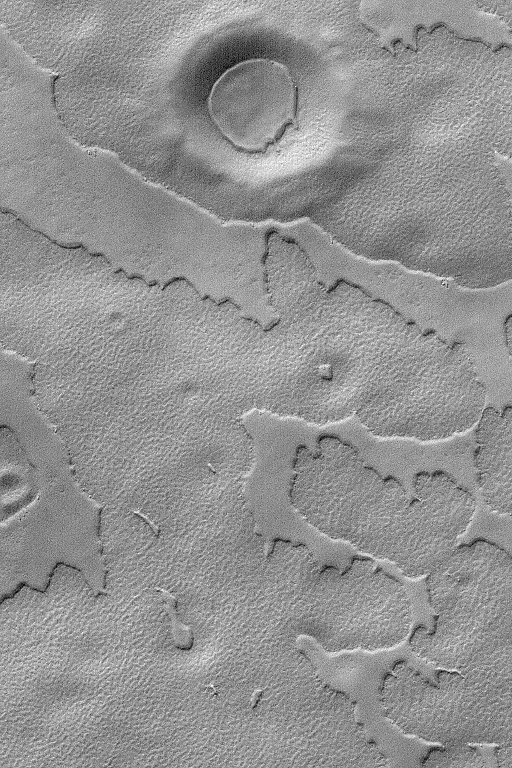

South Polar Mesas

MGS MOC Release No. MOC2-573, 13 December 2003

This Mars Global Surveyor (MGS) Mars Orbiter Camera (MOC) image shows mesas–the eroded remnants of a former layer or group of layers–in the south polar region of Mars. The circular feature at the top of the image is an old meteor impact crater that has been somewhat covered by younger materials; a remnant of the layer that comprises the mesas is also found on the floor of this crater. The image is located near 79.3°S, 299.0°W, and covers an area 3 km (1.9 mi) wide. Sunlight illuminates this scene from the upper left.

Credit: NASA/JPL/Malin Space Science Systems